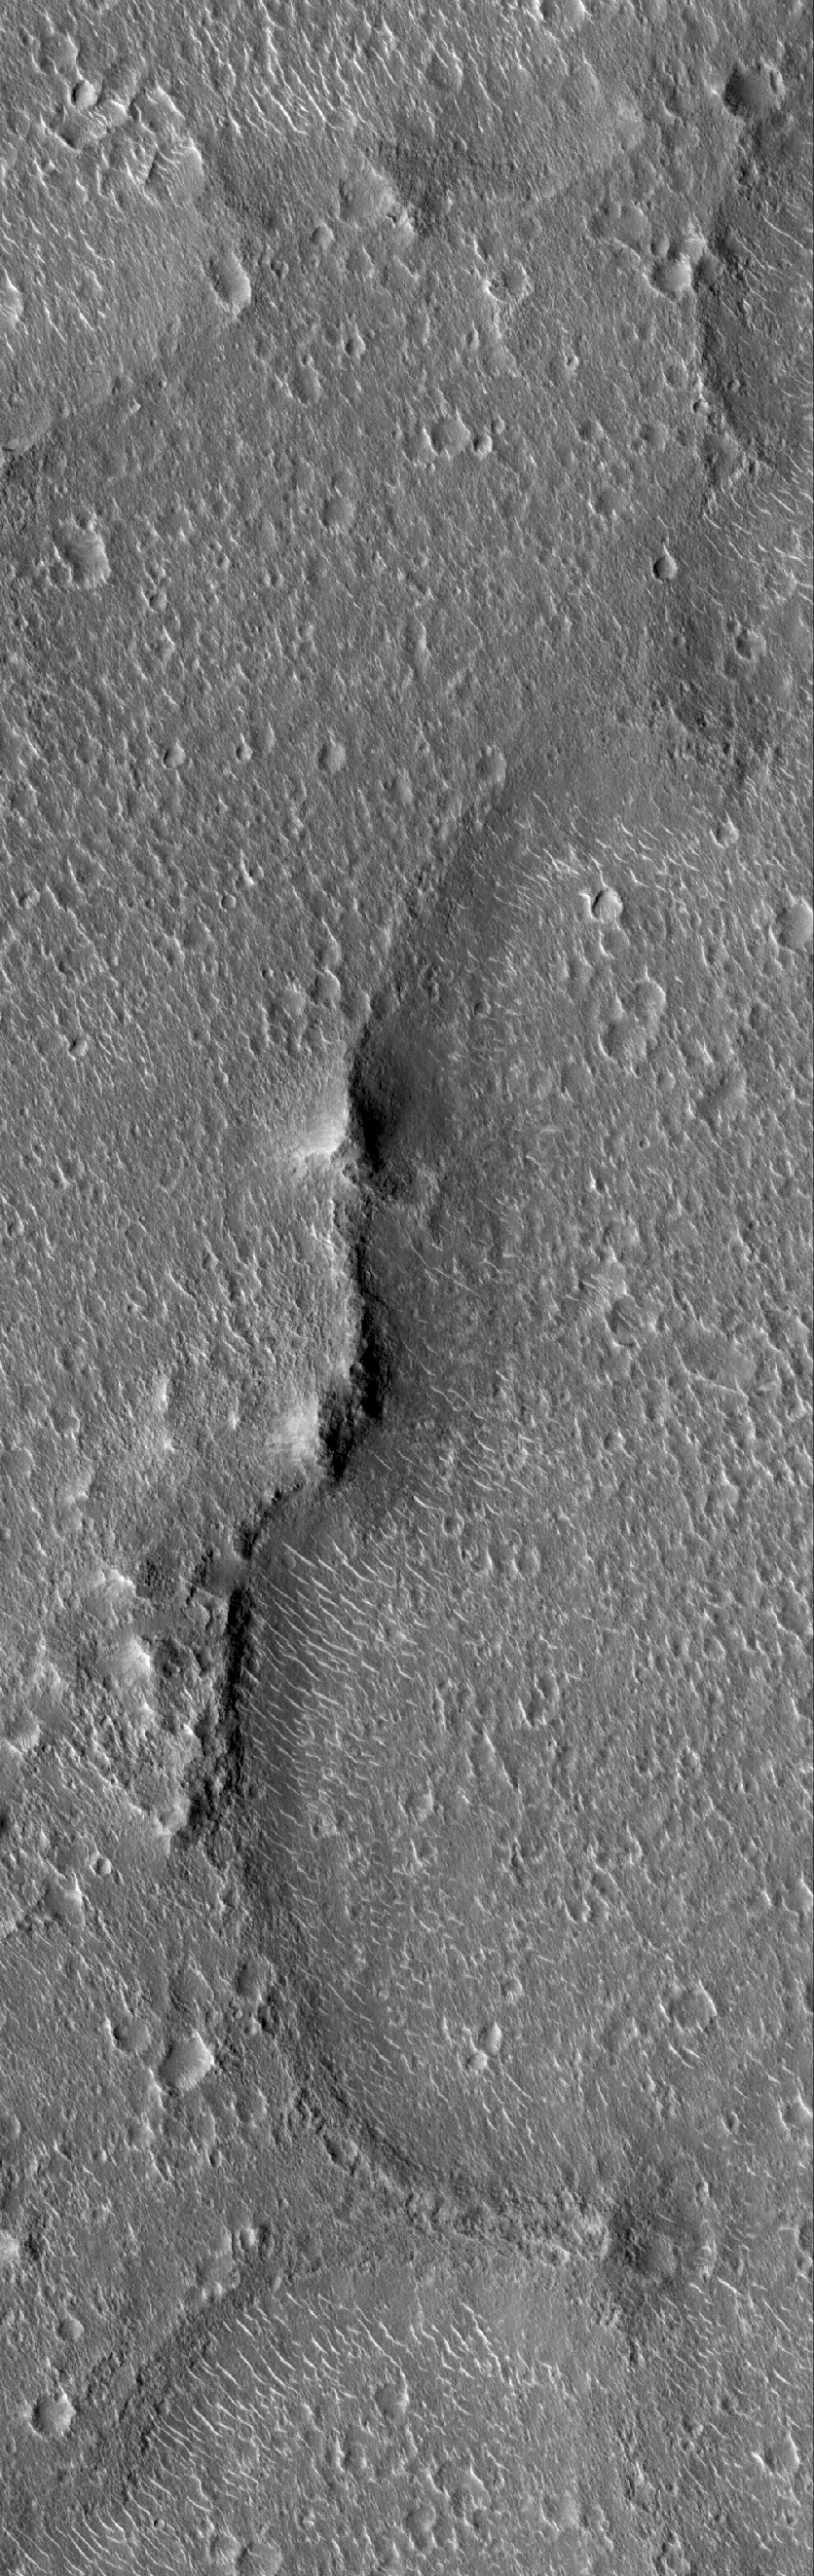

Cratered Isidis Plain

25 April 2005
This Mars Global Surveyor (MGS) Mars Orbiter Camera (MOC) image shows terrain in eastern Isidis Planitia that is very heavily peppered with impact craters of diameters of a few hundred meters (a few hundred yards) or less. One aim of the MGS MOC Picture of the Day series is to showcase the rich variety of martian surfaces; this one should be compared with other Pictures of the Day in recent weeks, as most of these are shown covering an area of about the same width, approximately 3 kilometers (1.9 miles).

Location near: 17.5°N, 263.1°W
Image width: ~3 km (~1.9 mi)
Illumination from: lower left
Season: Northern Summer

Credit: NASA/JPL/Malin Space Science Systems